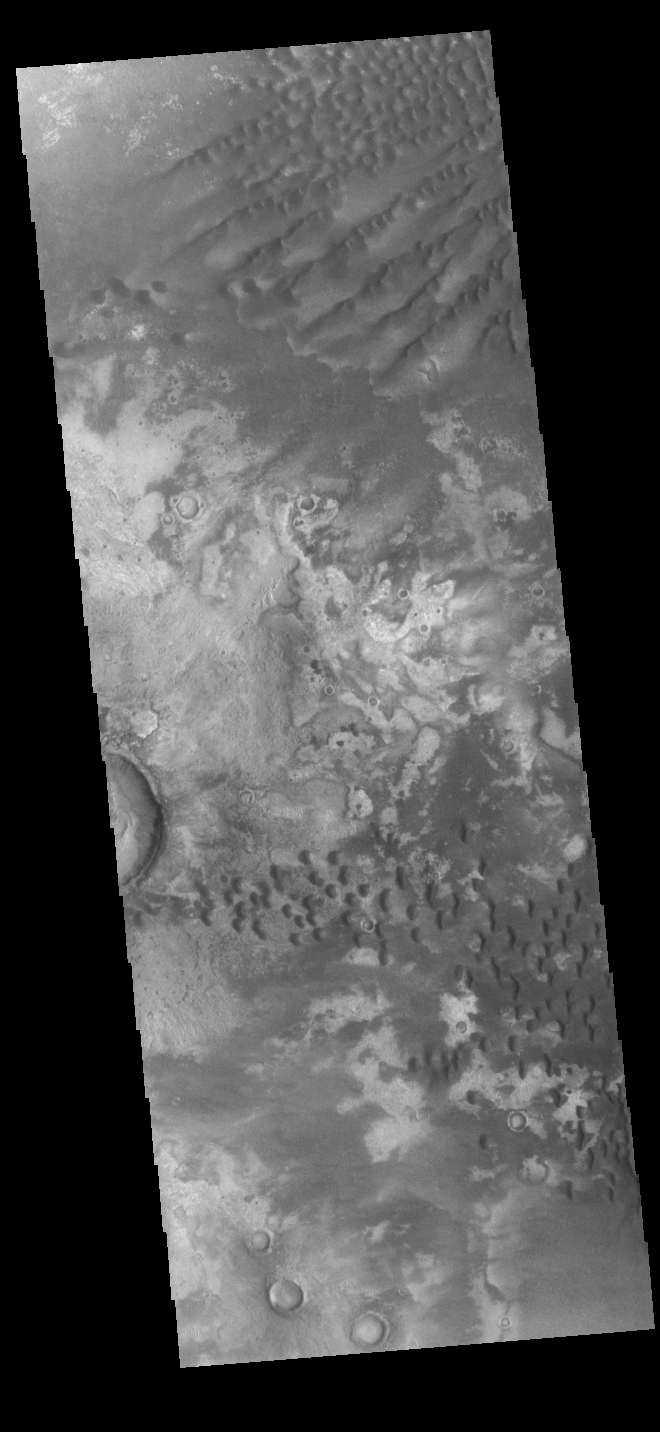

Kaiser Crater Dunes

This VIS image shows part of the floor of Kaiser Crater. Kaiser Crater is 207 km (129 miles) in diameter and is located in Noachis Terra west of Hellas Planitia. This sand dune field is one of several regions of sand dunes located in the southern part of the crater floor. The small individual dunes at the bottom of the image indicate that in this region there is only limited amounts of sand available to form dunes. The image also shows the complex crater floor around the dunes.

Credit: NASA/JPL-Caltech/ASU